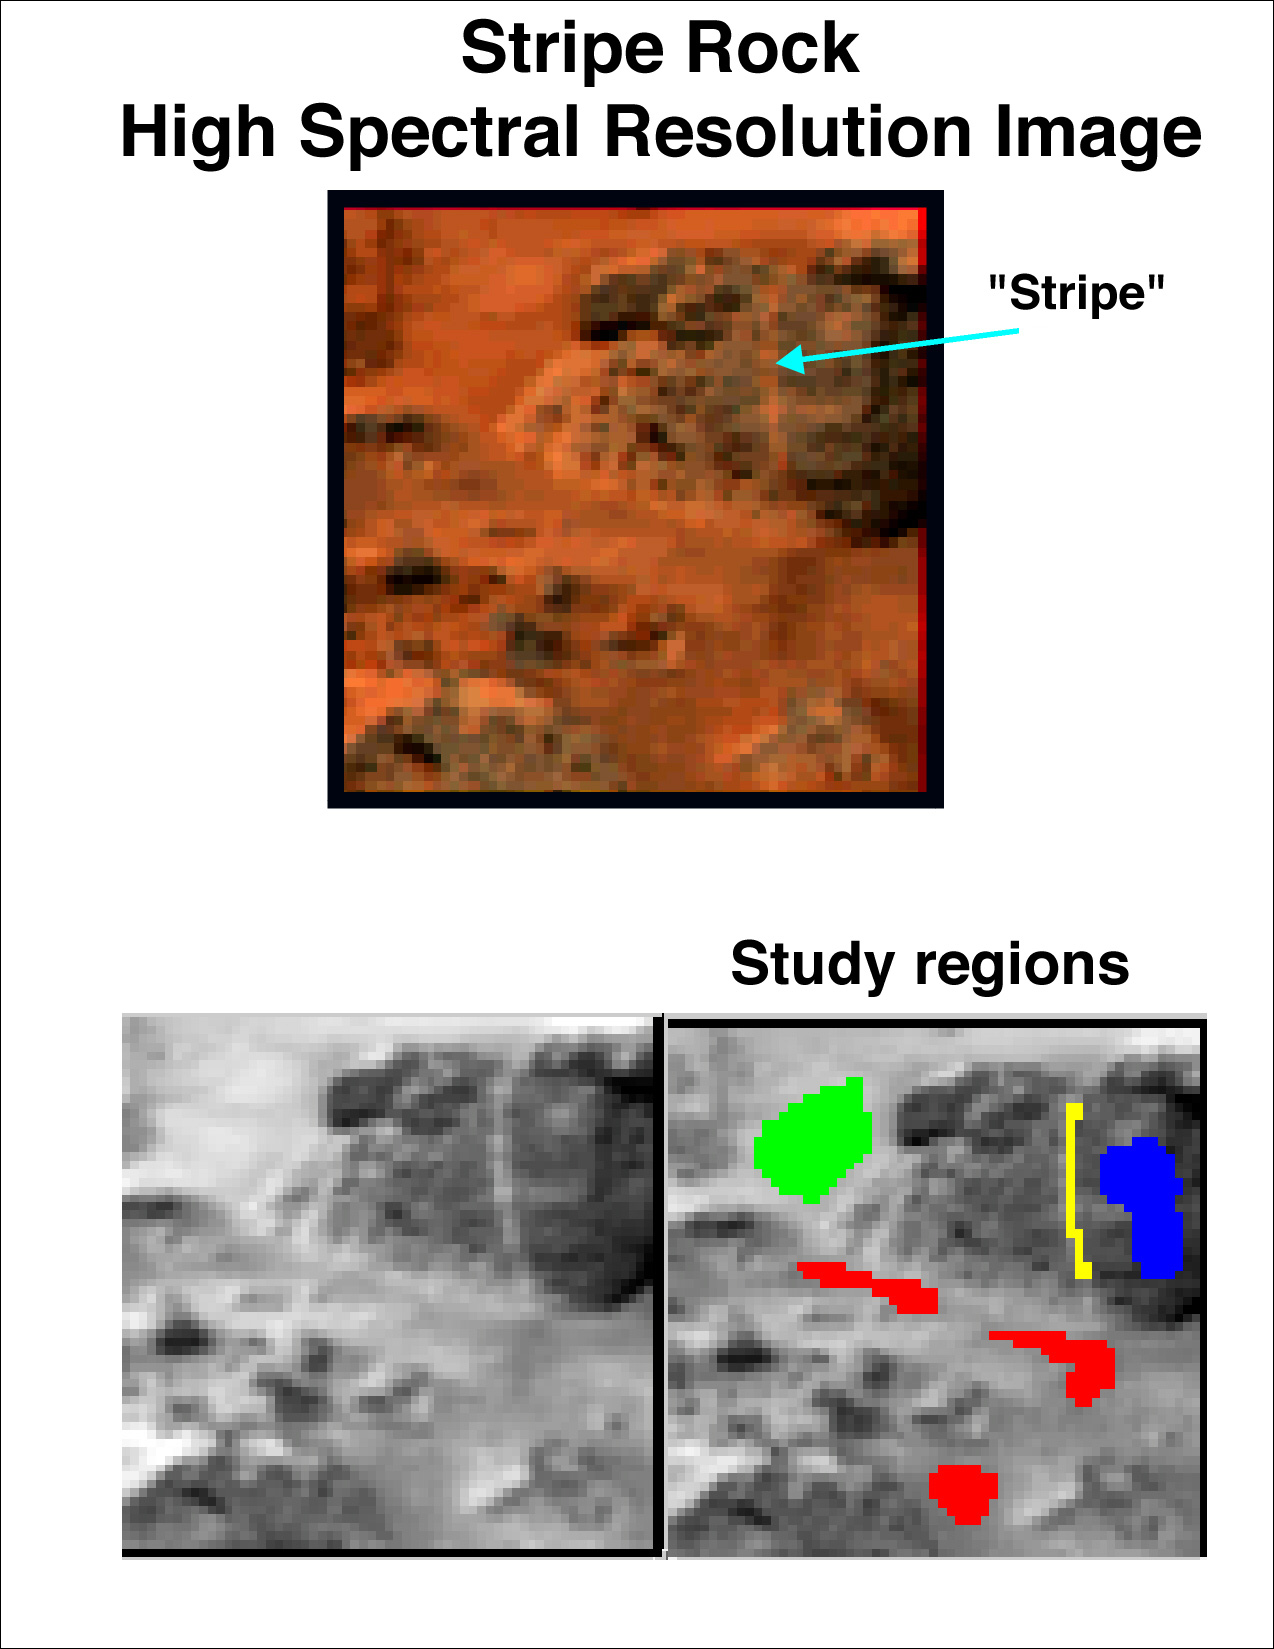

High Spectral Resolution Image of “Stripe”

Another early target for the full-color capability of the Imager for Mars Pathfinder (IMP) was the rock Stripe, named for the vertical, red band on its face. Regions with different color properties include the rock face (blue), bright soil in the background (green), darker intermediate colored soil in front of the rock (red), and the vertical stripe.

Mars Pathfinder is the second in NASA’s Discovery program of low-cost spacecraft with highly focused science goals. The Jet Propulsion Laboratory, Pasadena, CA, developed and manages the Mars Pathfinder mission for NASA’s Office of Space Science, Washington, D.C. The Imager for Mars Pathfinder (IMP) was developed by the University of Arizona Lunar and Planetary Laboratory under contract to JPL. Peter Smith is the Principal Investigator. JPL is an operating division of the California Institute of Technology (Caltech).

Photojournal note: Sojourner spent 83 days of a planned seven-day mission exploring the Martian terrain, acquiring images, and taking chemical, atmospheric and other measurements. The final data transmission received from Pathfinder was at 10:23 UTC on September 27, 1997. Although mission managers tried to restore full communications during the following five months, the successful mission was terminated on March 10, 1998.

Credit: NASA/JPL/Johns Hopkins University